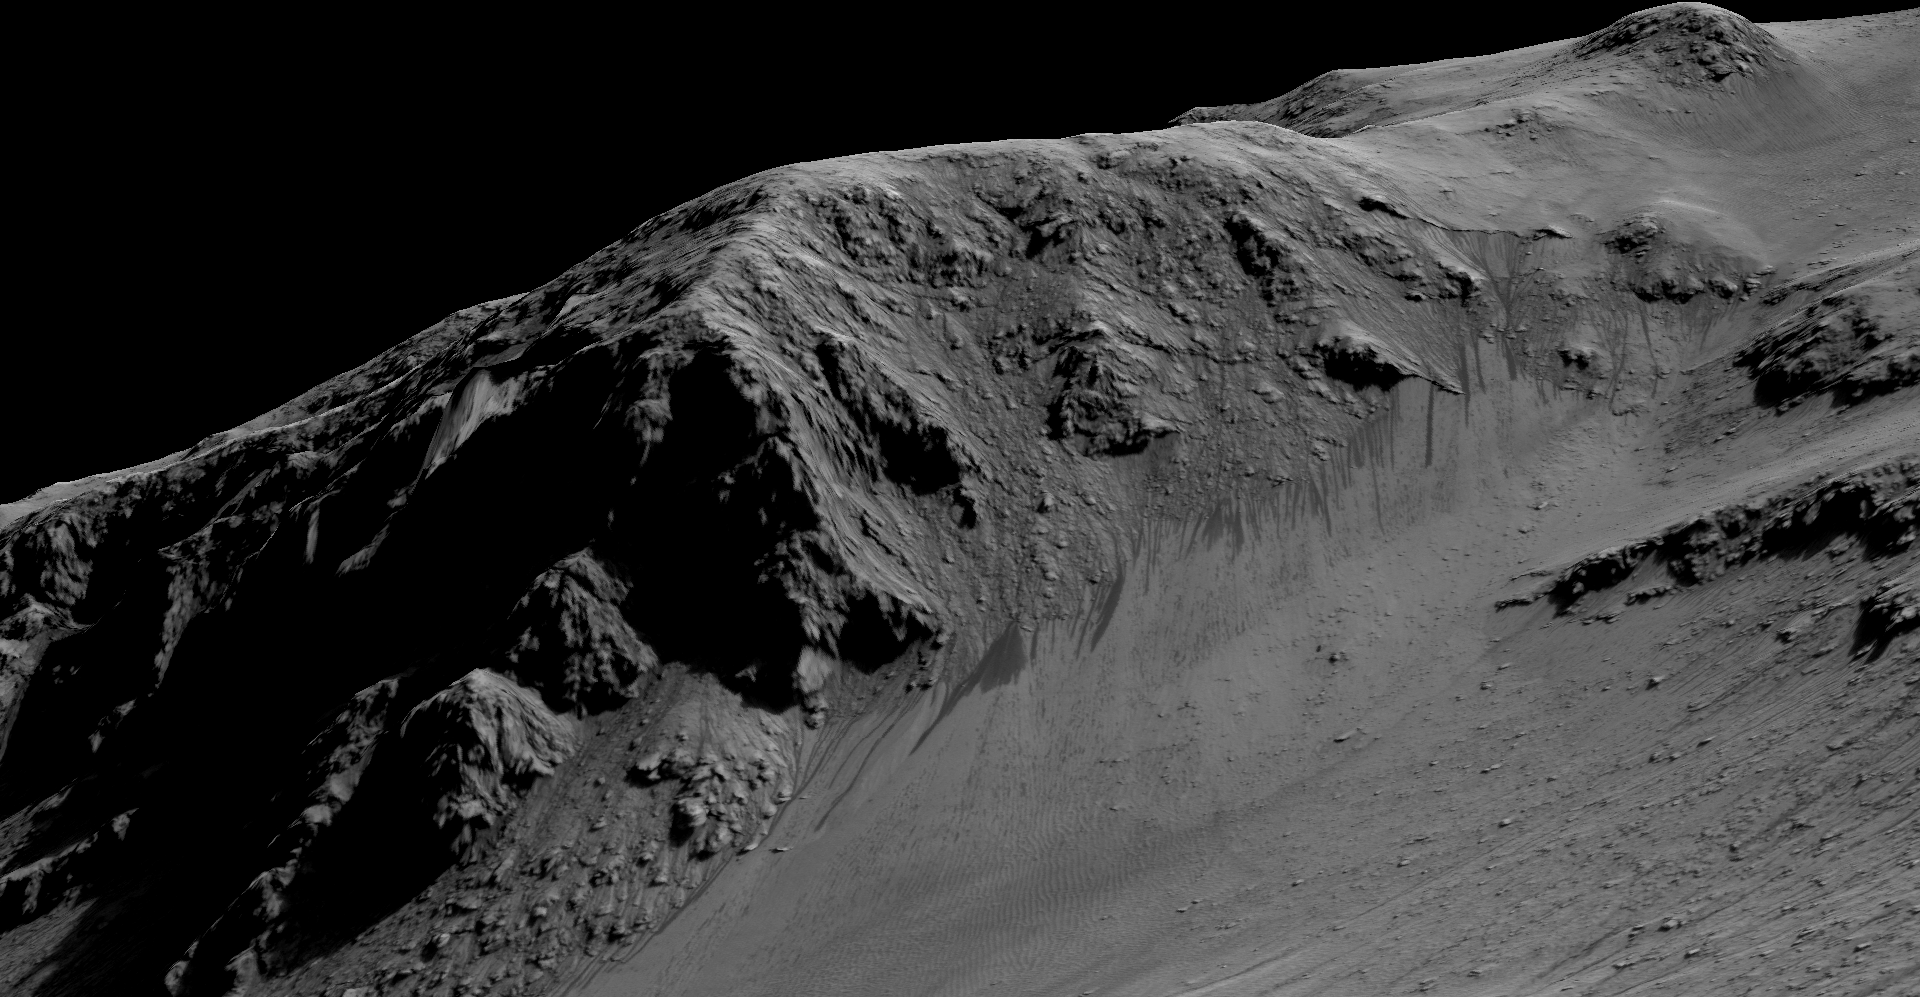

Recurring “Lineae” on Slopes at Horowitz Crater

The dark, narrow streaks flowing downhill on Mars at sites such as this portion of Horowitz Crater are inferred to be formed by seasonal flow of water on modern-day Mars. The streaks are roughly the length of a football field.

The imaging and topographical information in this processed view come from the High Resolution Imaging Science Experiment (HiRISE) camera on NASA’s Mars Reconnaissance Orbiter.

These dark features on the slopes are called “recurring slope lineae” or RSL. Planetary scientists using observations with the Compact Reconnaissance Imaging Spectrometer on the same orbiter detected hydrated salts on these slopes at Horowitz Crater, corroborating the hypothesis that the streaks are formed by briny liquid water.

The image was produced by first creating a 3-D computer model (a digital terrain map) of the area based on stereo information from two HiRISE observations, and then draping an image over the land-shape model. The vertical dimension is exaggerated by a factor of 1.5 compared to horizontal dimensions. The draped image is a red waveband (monochrome) product from HiRISE observation PSP_005787_1475, taken on Oct. 21, 2007, at 32 degrees south latitude, 141 degrees east longitude. Other image products from this observation are at http://www.uahirise.org/PSP_005787_1475.

The University of Arizona, Tucson, operates HiRISE, which was built by Ball Aerospace & Technologies Corp., Boulder, Colorado. NASA’s Jet Propulsion Laboratory, a division of the California Institute of Technology in Pasadena, manages the Mars Reconnaissance Orbiter Project and Mars Science Laboratory Project for NASA’s Science Mission Directorate, Washington.

Credit: NASA/JPL-Caltech/Univ. of Arizona